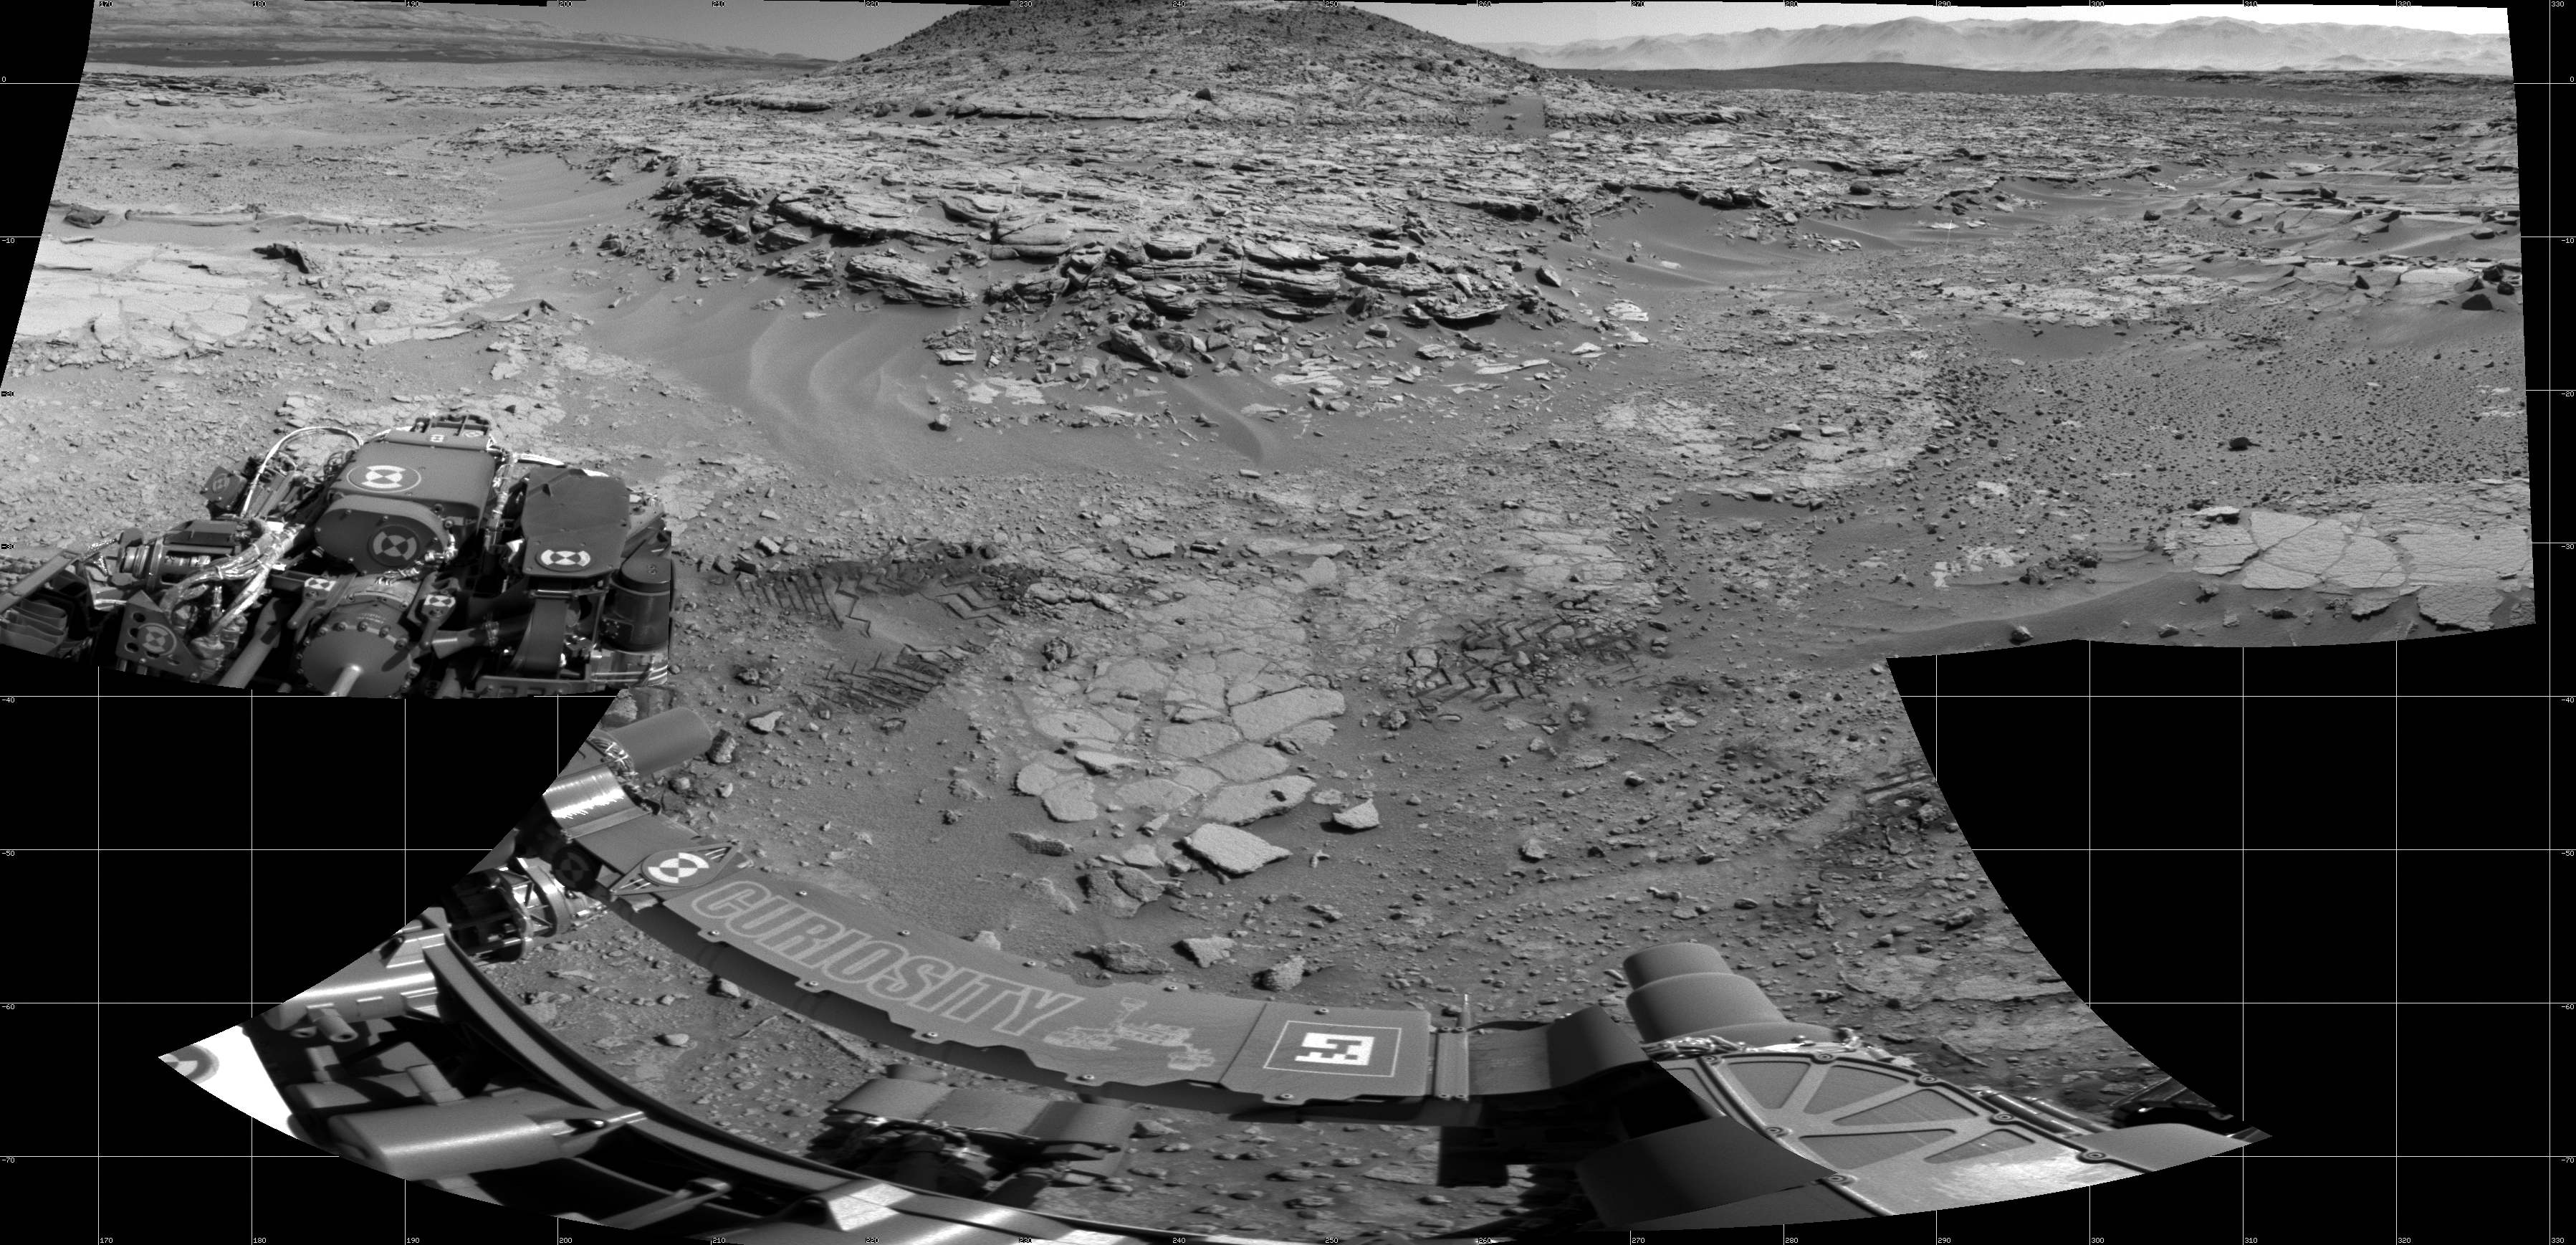

‘Mount Remarkable’ and Surrounding Outcrops at Mars Rover’s Waypoint

NASA’s Curiosity Mars rover used its Navigation Camera (Navcam) to record this scene of a butte called “Mount Remarkable” and surrounding outcrops at a waypoint called “the Kimberley” inside Gale Crater. The butte stands about 16 feet (5 meters) high. Its informal name comes from a mountain and national park in Australia. The rover team plans to drive Curiosity to the flatter outcrop at the base of the Martian Mount Remarkable for a close-up inspection that might include drilling into the rock.

This mosaic view combines multiple images taken during the 597th Martian day, or sol, of Curiosity’s work on Mars (April 11, 2014). That same day, the rover had driven 90.2 feet (27.5 meters) and NASA’s Mars Reconnaissance Orbiter observed Curiosity at the location from which the rover captured this panorama. The resulting image from the orbiter’s High Resolution Imaging Science Experiment (HiRISE) camera is online at PIA18081. A map showing Curiosity’s route from the August 2012 landing site to the Kimberley is online at http://mars.jpl.nasa.gov/msl/multimedia/images/?ImageID=6153.

Curiosity’s science team chose the Kimberley in 2013 as a waypoint for science investigations along the route to the mission’s long-term destinations on the lower slopes of Mount Sharp, in the middle of Gale Crater. This waypoint offers set of outcrops of different types of rock layers exposed close together, so that their relationship to each other can be studied. The team refers to the rock layer surrounding the base of Mount Remarkable as the “middle unit” because it is intermediate in location between rocks that form buttes in the area and lower-lying rocks that show a pattern of striations.

NASA’s Jet Propulsion Laboratory, a division of the California Institute of Technology, Pasadena, manages the Mars Science Laboratory Project for NASA’s Science Mission Directorate, Washington. JPL designed and built the project’s Curiosity rover and the rover’s Navcam.

Credit: NASA/JPL-Caltech